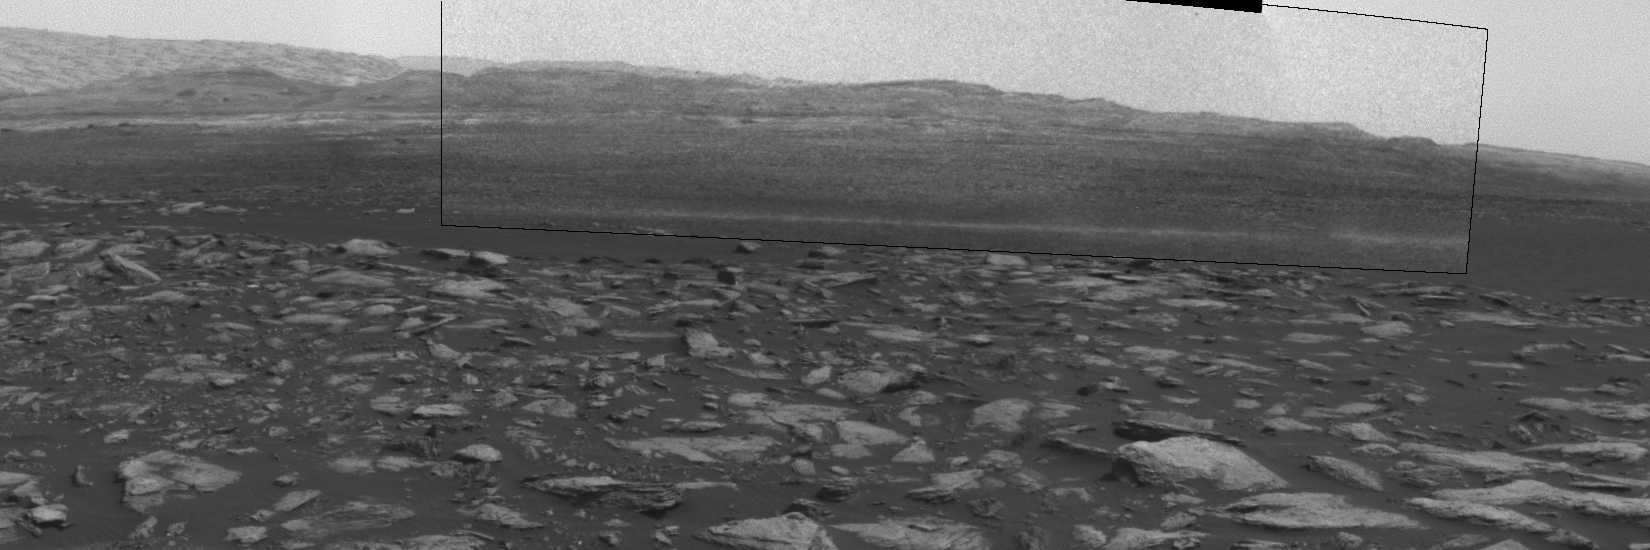

Martian Dust Devil Action in Gale Crater, Sol 1597

This sequence of images shows a dust-carrying whirlwind, called a dust devil, scooting across the ground inside Gale Crater, as observed on the local summer afternoon of NASA’s Curiosity Mars Rover’s 1,597th Martian day, or sol (Feb. 1, 2017).

Set within a broader southward view from the rover’s Navigation Camera, the rectangular area outlined in black was imaged multiple times over a span of several minutes to check for dust devils. Images from the period with most activity are shown in the inset area. The images are in pairs that were taken about 12 seconds apart, with an interval of about 90 seconds between pairs. Timing is accelerated and not fully proportional in this animation.

A dust devil is most evident in the 10th, 11th and 12th frames. In the first and fifth frames, dust blowing across the ground appears as pale horizontal streak. Contrast has been modified to make frame-to-frame changes easier to see. A black frame is added between repeats of the sequence.

On Mars as on Earth, dust devils are whirlwinds that result from sunshine warming the ground, prompting convective rising of air that has gained heat from the ground. Observations of Martian dust devils provide information about wind directions and interaction between the surface and the atmosphere.

Curiosity’s Sol 1597 location, reached by a drive during the previous sol, is mapped at http://mars.jpl.nasa.gov/multimedia/images/2017/curiositys-traverse-map-through-sol-1596.

NASA’s Jet Propulsion Laboratory, a division of Caltech in Pasadena, California, manages the Mars Science Laboratory Project for the NASA Science Mission Directorate, Washington. JPL designed and built the project’s Curiosity rover and the rover’s Navcam.

Credit: NASA/JPL-Caltech/TAMU